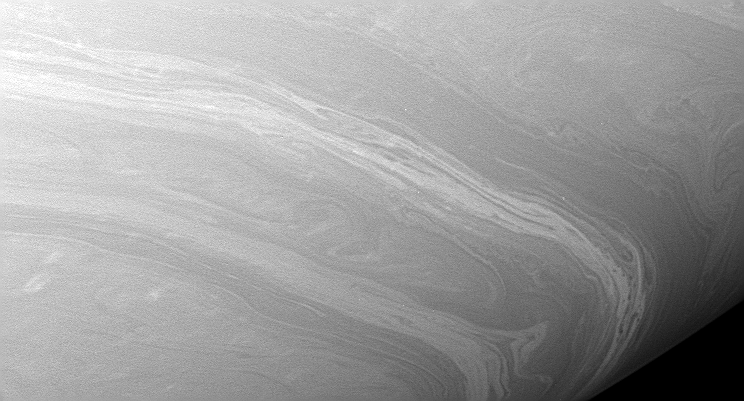

Mesmerizing Meanders

The thin and meandering ribbon-like filaments seen here are much like those seen in PIA07594, indicative of two-dimensional turbulence.

Contrast in the image was enhanced to aid the visibility of atmospheric features.

The image was taken with the Cassini spacecraft wide-angle camera on Aug. 20, 2005, at a distance of approximately 417,000 kilometers (259,000 miles) from Saturn using a filter sensitive to wavelengths of infrared light centered at 752 nanometers. The image scale is 21 kilometers (13 miles) per pixel.

The Cassini-Huygens mission is a cooperative project of NASA, the European Space Agency and the Italian Space Agency. The Jet Propulsion Laboratory, a division of the California Institute of Technology in Pasadena, manages the mission for NASA’s Science Mission Directorate, Washington, D.C. The Cassini orbiter and its two onboard cameras were designed, developed and assembled at JPL. The imaging operations center is based at the Space Science Institute in Boulder, Colo.

Credit: NASA/JPL/Space Science Institute